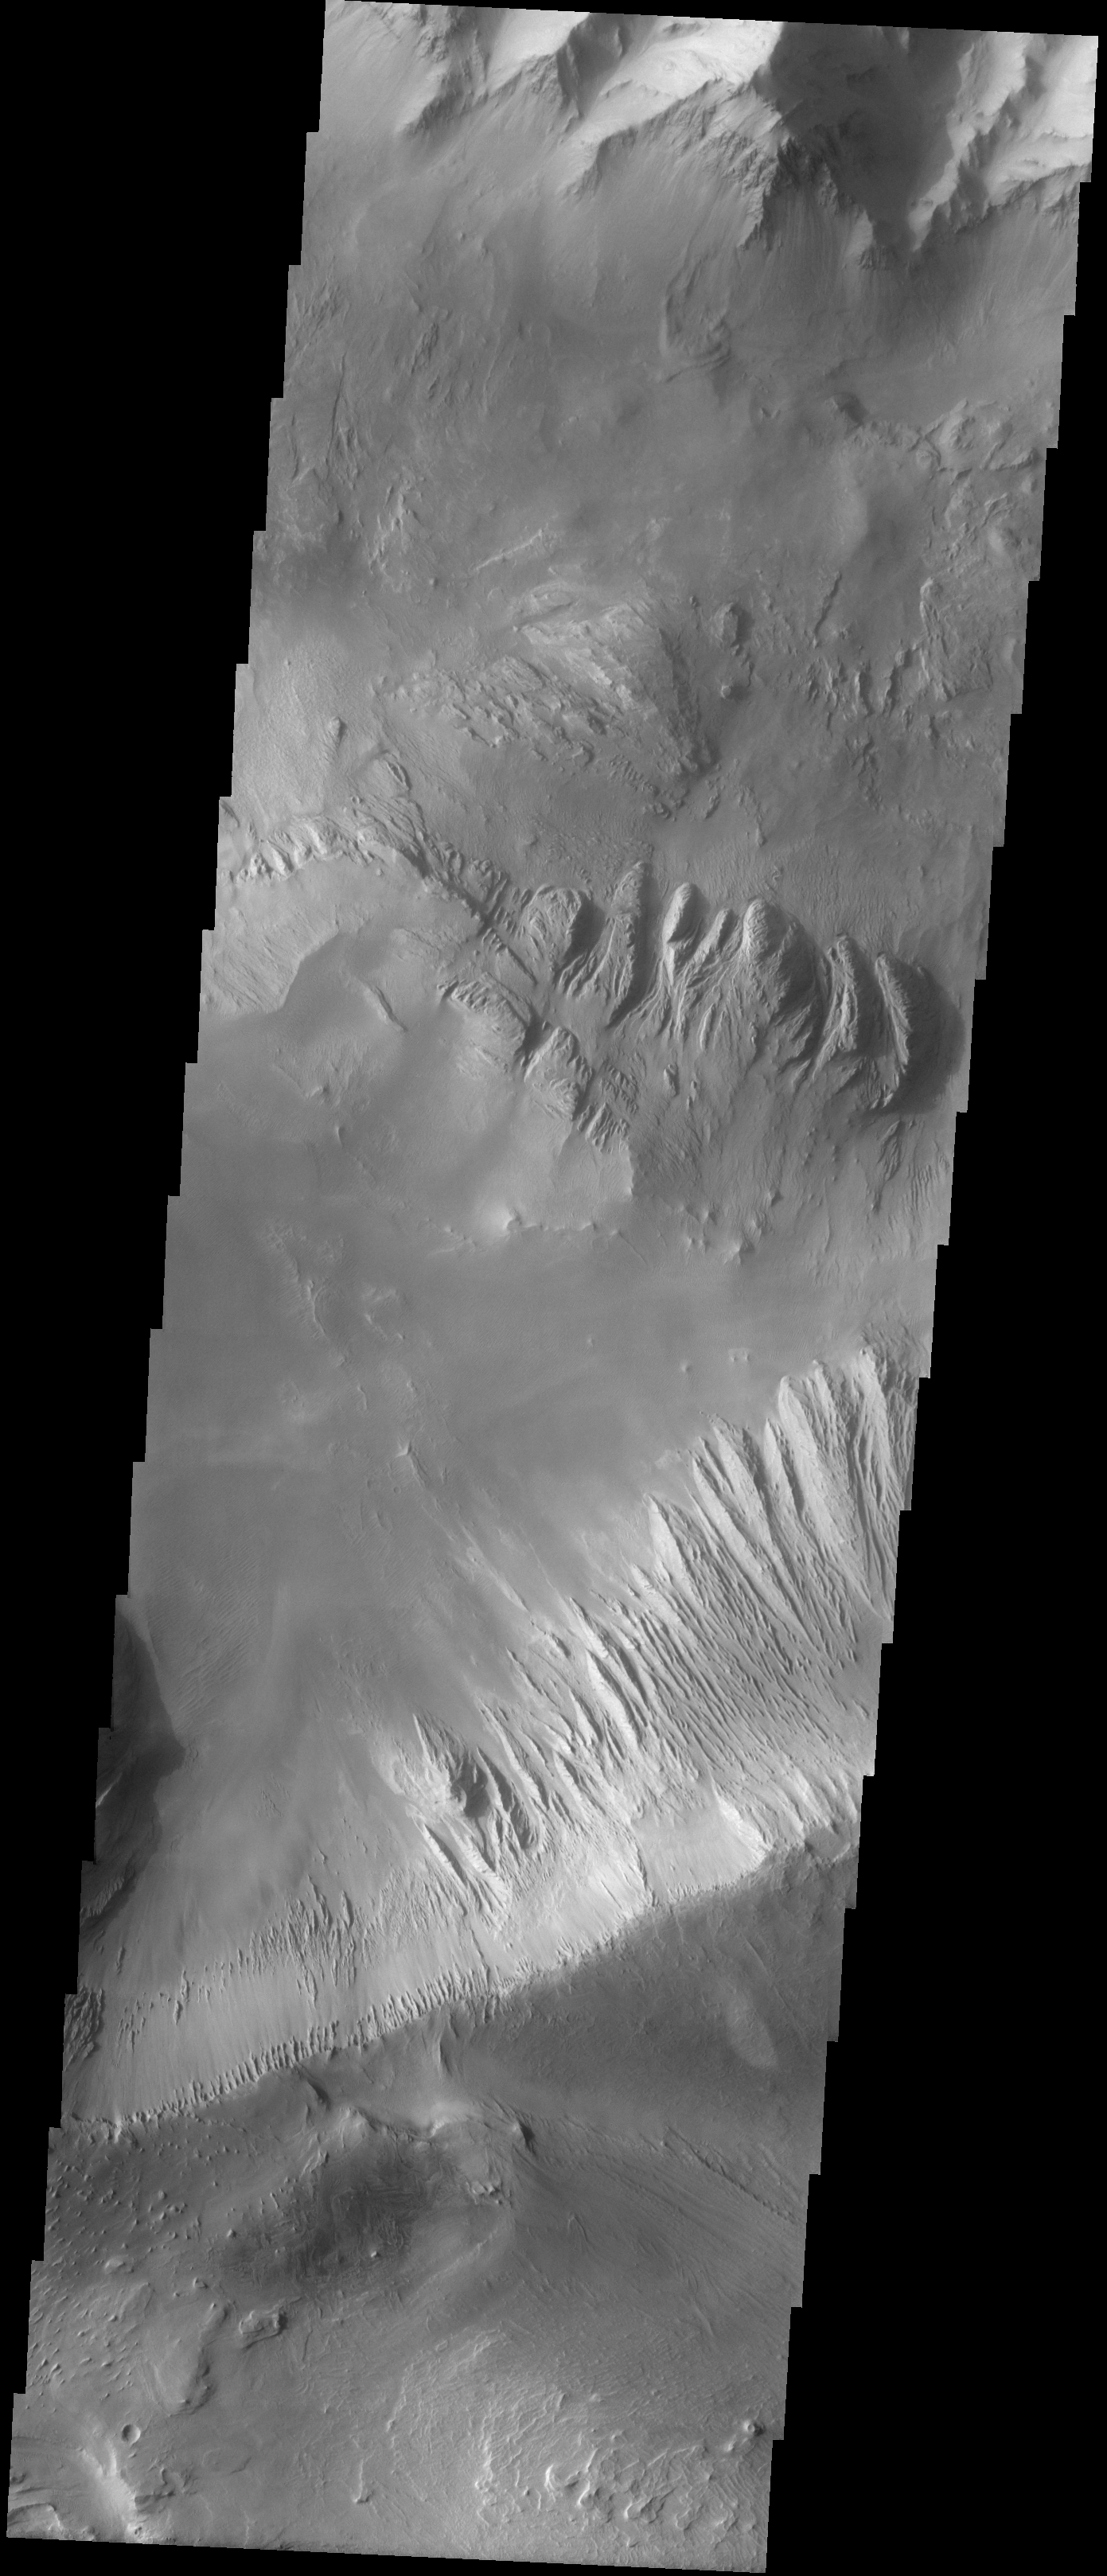

Candor Chasma

The Odyssey spacecraft has taken some great pictures of Valles Marineris, the largest canyon in the solar system. If this canyon were on Earth, it would stretch from New York to Los Angeles. For the next several weeks, the Image of the Day will tour some of the canyons that make up this vast system. We will start with Ius Chasma in the west, and end with Coprates Chasma to the east. For more information on Vallis Marineris, please see http://mars.jpl.nasa.gov/mep/science/vm.html.

This image shows an area in Candor Chasma. A landslide can be seen on the image’s top slopes. The bottom part of the image shows part of layered deposits that can be found in Candor Chasma.

Image information: VIS instrument. Latitude -7.6, Longitude 294.3 East (65.7 West). 19 meter/pixel resolution.

Note: this THEMIS visual image has not been radiometrically nor geometrically calibrated for this preliminary release. An empirical correction has been performed to remove instrumental effects. A linear shift has been applied in the cross-track and down-track direction to approximate spacecraft and planetary motion. Fully calibrated and geometrically projected images will be released through the Planetary Data System in accordance with Project policies at a later time.

NASA’s Jet Propulsion Laboratory manages the 2001 Mars Odyssey mission for NASA’s Office of Space Science, Washington, D.C. The Thermal Emission Imaging System (THEMIS) was developed by Arizona State University, Tempe, in collaboration with Raytheon Santa Barbara Remote Sensing. The THEMIS investigation is led by Dr. Philip Christensen at Arizona State University. Lockheed Martin Astronautics, Denver, is the prime contractor for the Odyssey project, and developed and built the orbiter. Mission operations are conducted jointly from Lockheed Martin and from JPL, a division of the California Institute of Technology in Pasadena.

NASA/JPL/Arizona State University

Credit: NASA/JPL/Arizona State University